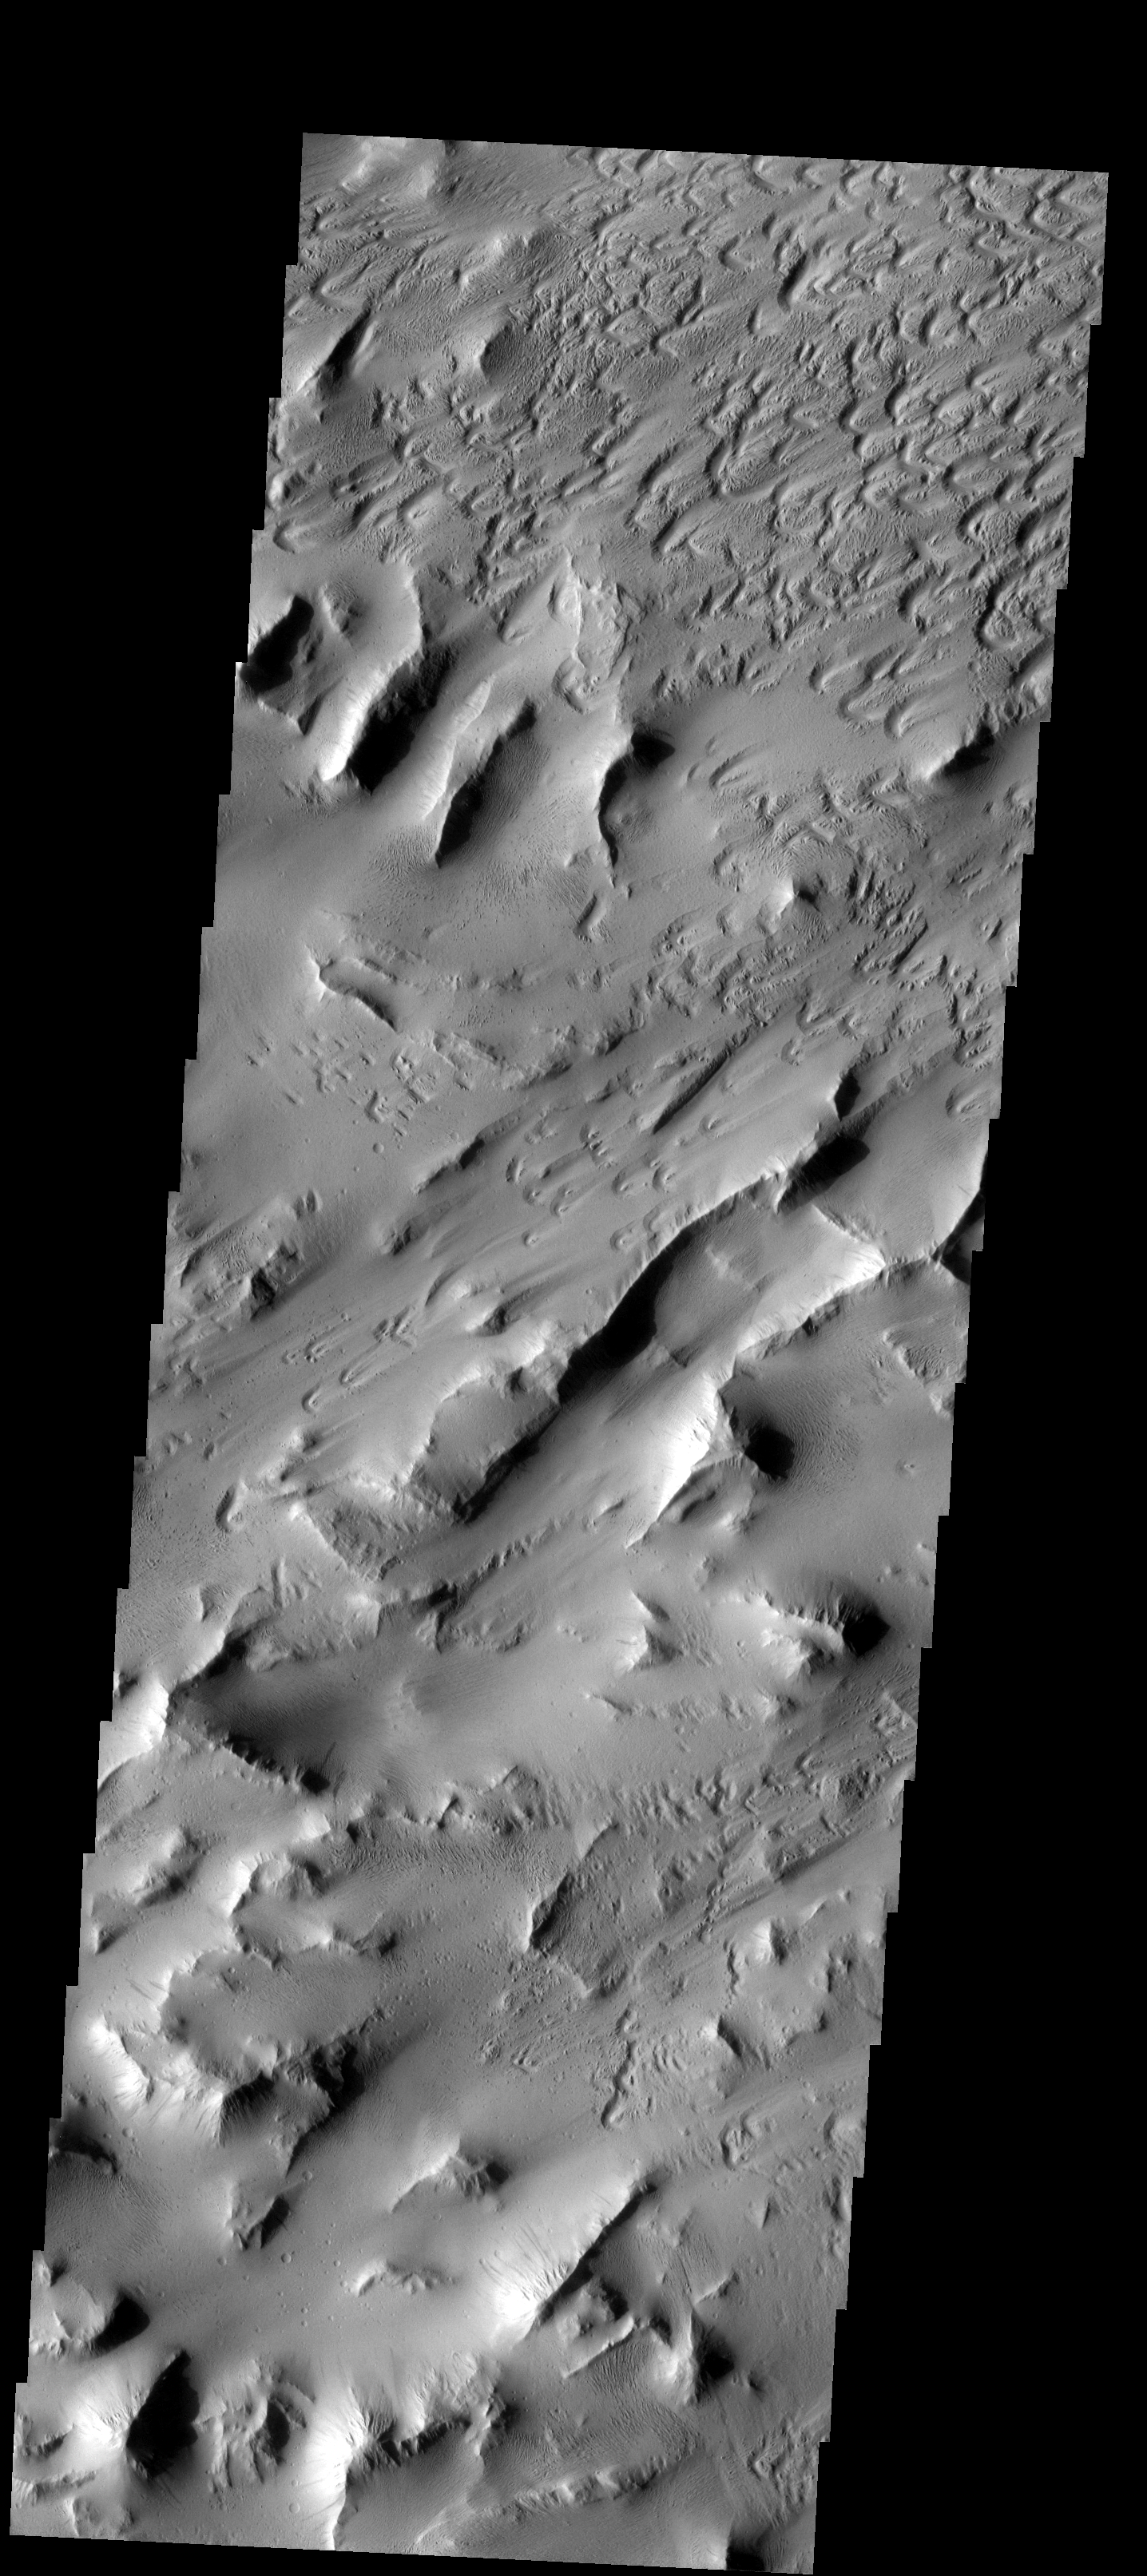

Lycus Sulci

This images shows a wind eroded portion of Lycus Sulci, a region of ridges and valleys west of Olympus Mons.

Image information: VIS instrument. Latitude 17.6N, Longitude 215.8E. 18 meter/pixel resolution.

Please see the THEMIS Data Citation Note for details on crediting THEMIS images.

Note: this THEMIS visual image has not been radiometrically nor geometrically calibrated for this preliminary release. An empirical correction has been performed to remove instrumental effects. A linear shift has been applied in the cross-track and down-track direction to approximate spacecraft and planetary motion. Fully calibrated and geometrically projected images will be released through the Planetary Data System in accordance with Project policies at a later time.

NASA’s Jet Propulsion Laboratory manages the 2001 Mars Odyssey mission for NASA’s Office of Space Science, Washington, D.C. The Thermal Emission Imaging System (THEMIS) was developed by Arizona State University, Tempe, in collaboration with Raytheon Santa Barbara Remote Sensing. The THEMIS investigation is led by Dr. Philip Christensen at Arizona State University. Lockheed Martin Astronautics, Denver, is the prime contractor for the Odyssey project, and developed and built the orbiter. Mission operations are conducted jointly from Lockheed Martin and from JPL, a division of the California Institute of Technology in Pasadena.

Credit: NASA/JPL/ASU